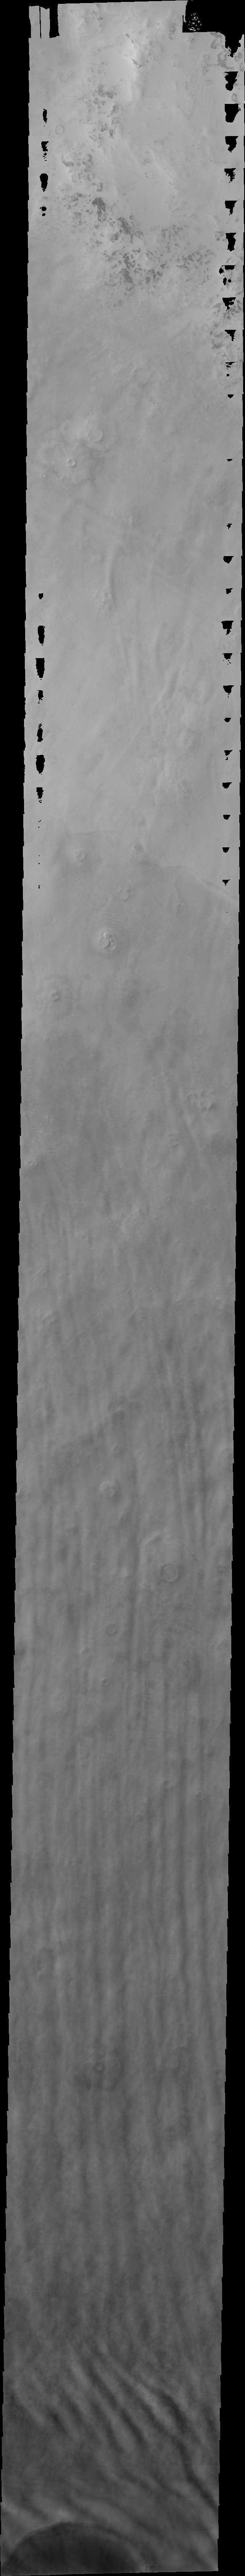

Cloud-Ground Interaction

Released 30 June 2004

The atmosphere of Mars is a dynamic system. Water-ice clouds, fog, and hazes can make imaging the surface from space difficult. Dust storms can grow from local disturbances to global sizes, through which imaging is impossible. Seasonal temperature changes are the usual drivers in cloud and dust storm development and growth.

Eons of atmospheric dust storm activity has left its mark on the surface of Mars. Dust carried aloft by the wind has settled out on every available surface; sand dunes have been created and moved by centuries of wind; and the effect of continual sand-blasting has modified many regions of Mars, creating yardangs and other unusual surface forms.

This image of the North Polar water-ice clouds shows how surface topography can affect the linear form. Notice that the crater at the bottom of the image is causing a deflection in the linear form.

Image information: VIS instrument. Latitude 68.4, Longitude 100.7 East (259.3 West). 38 meter/pixel resolution.

Note: this THEMIS visual image has not been radiometrically nor geometrically calibrated for this preliminary release. An empirical correction has been performed to remove instrumental effects. A linear shift has been applied in the cross-track and down-track direction to approximate spacecraft and planetary motion. Fully calibrated and geometrically projected images will be released through the Planetary Data System in accordance with Project policies at a later time.

NASA’s Jet Propulsion Laboratory manages the 2001 Mars Odyssey mission for NASA’s Office of Space Science, Washington, D.C. The Thermal Emission Imaging System (THEMIS) was developed by Arizona State University, Tempe, in collaboration with Raytheon Santa Barbara Remote Sensing. The THEMIS investigation is led by Dr. Philip Christensen at Arizona State University. Lockheed Martin Astronautics, Denver, is the prime contractor for the Odyssey project, and developed and built the orbiter. Mission operations are conducted jointly from Lockheed Martin and from JPL, a division of the California Institute of Technology in Pasadena.

Credit: NASA/JPL/Arizona State University